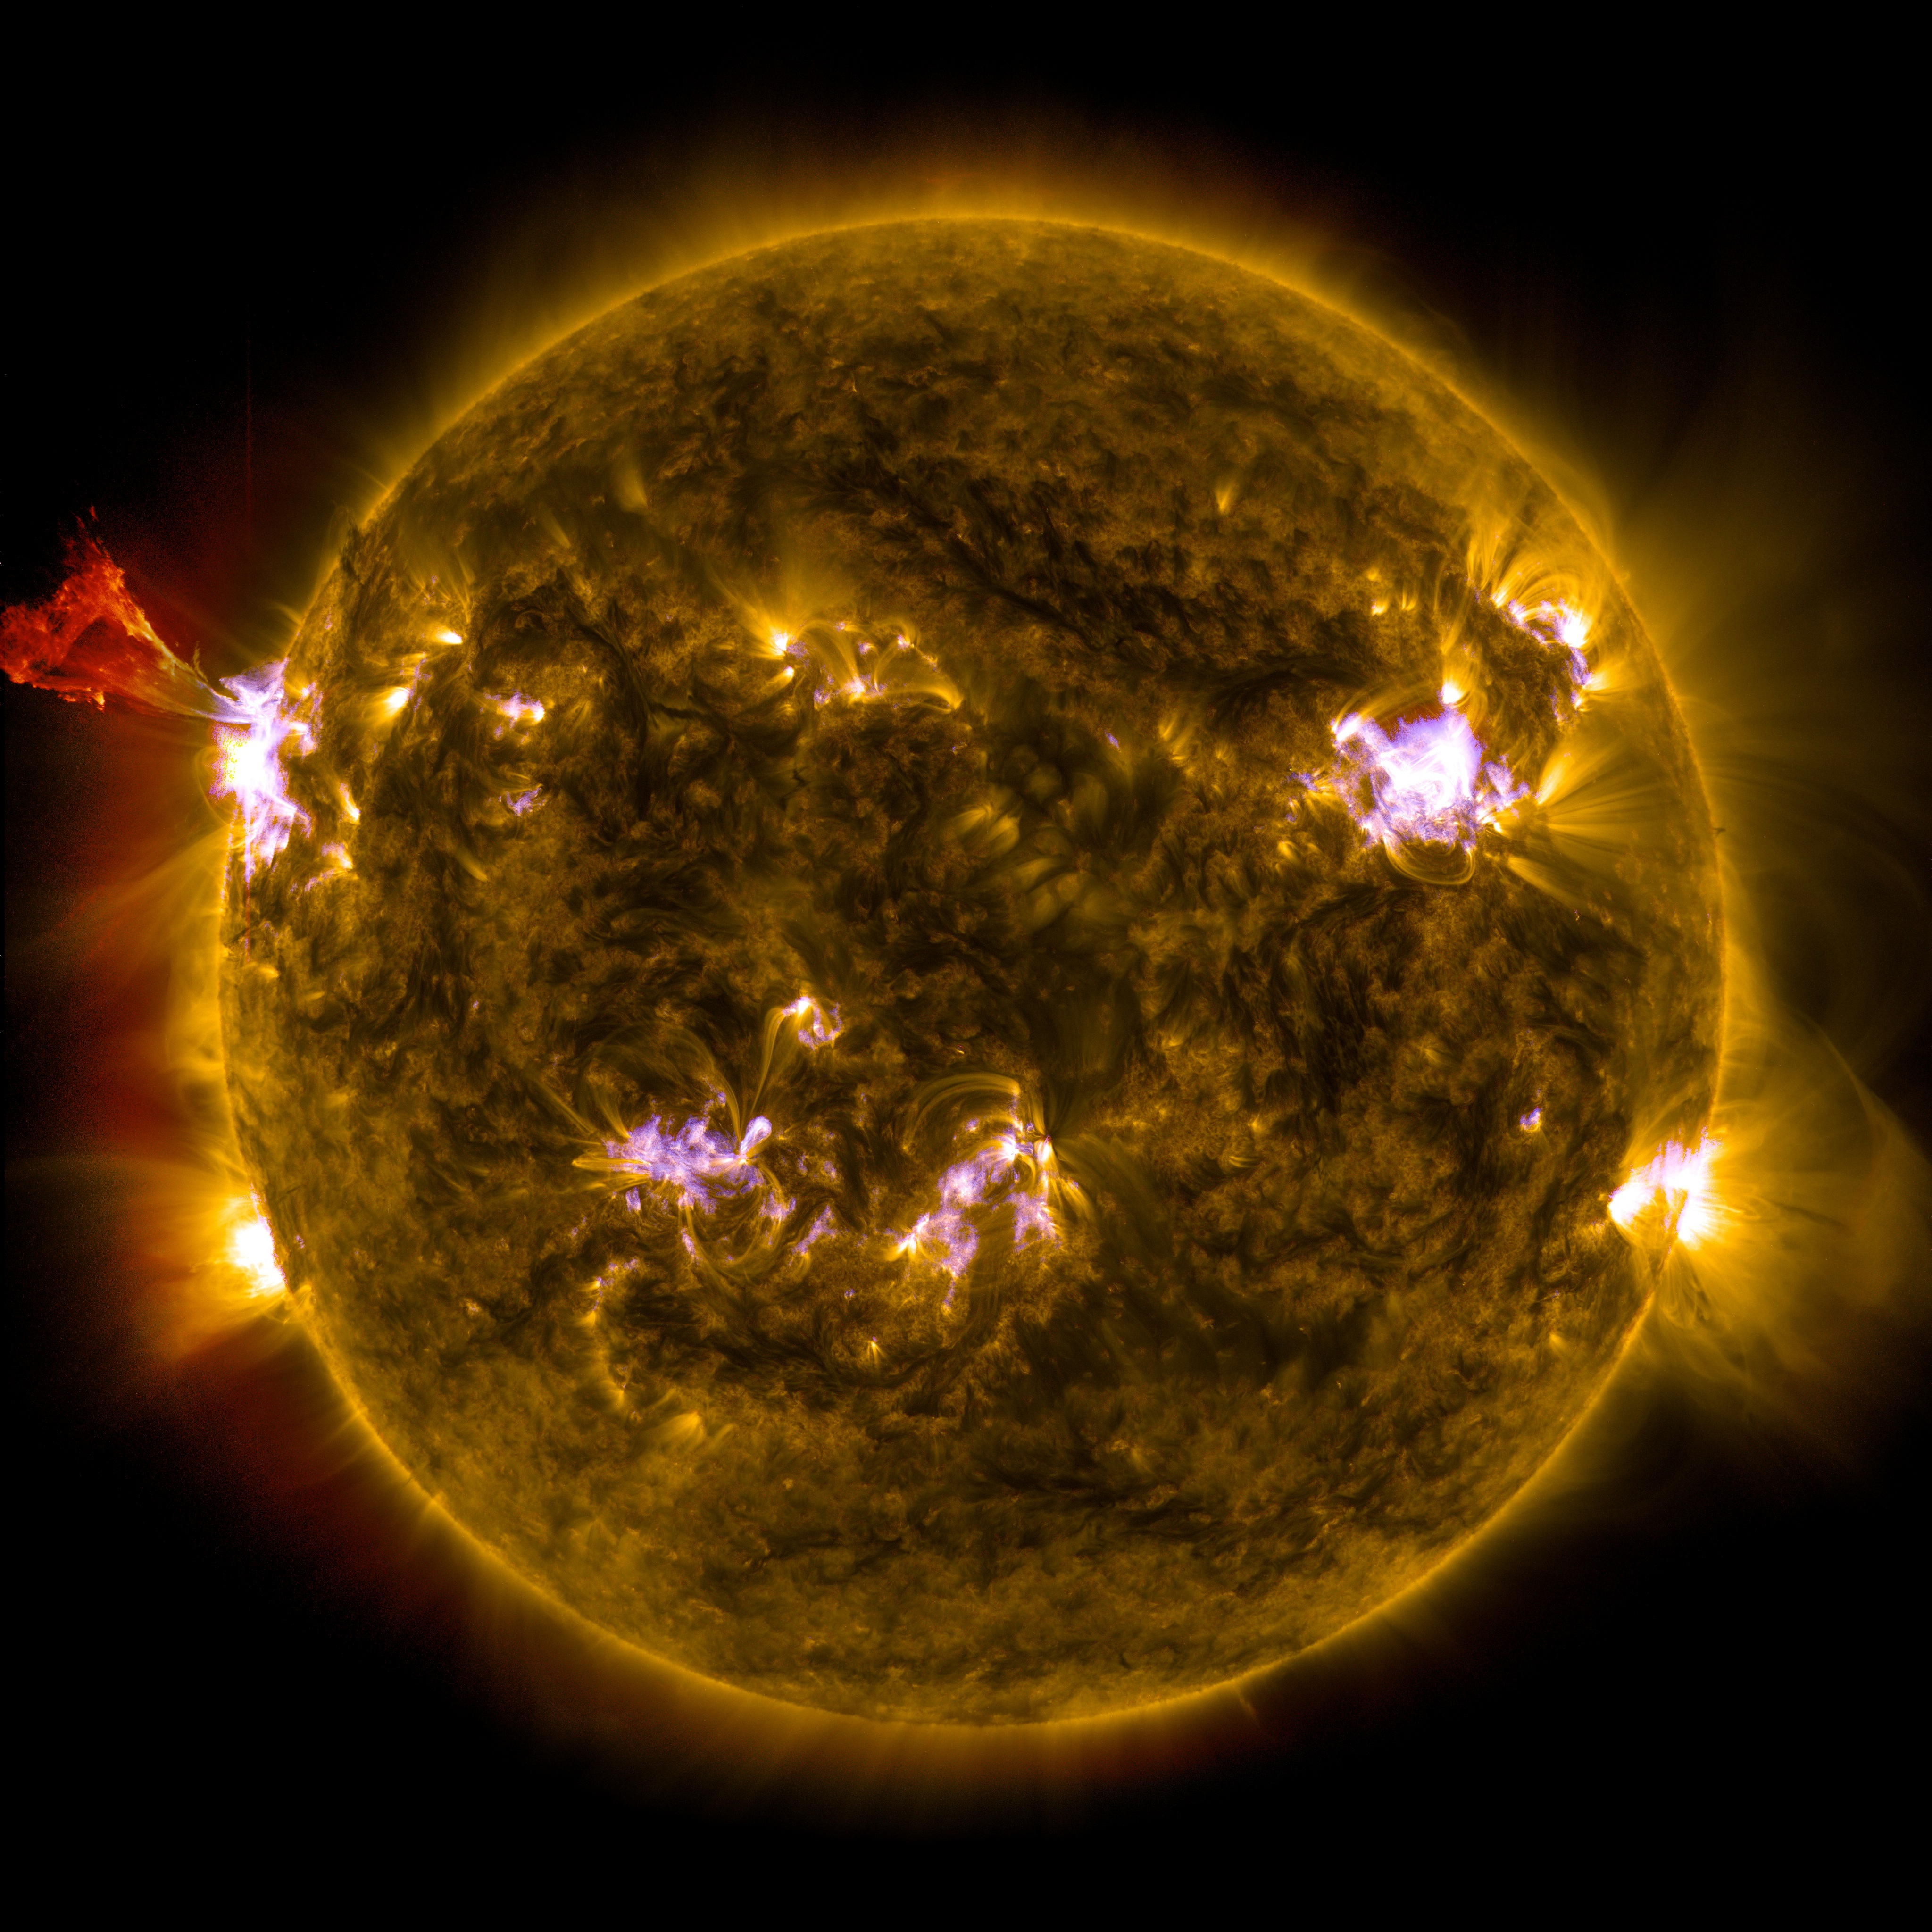

Sun Emits a Mid-Level Flare

Caption: A burst of solar material leaps off the left side of the sun in what’s known as a prominence eruption. This image combines three images from NASA’s Solar Dynamics Observatory captured on May 3, 2013, at 1:45 pm EDT, just as an M-class solar flare from the same region was subsiding. The images include light from the 131, 171 and 304 Angstrom wavelengths. --- The sun emitted a mid-level solar flare, peaking at 1:32 pm EDT on May 3, 2013. Solar flares are powerful bursts of radiation. Harmful radiation from a flare cannot pass through Earth's atmosphere to physically affect humans on the ground, however -- when intense enough -- they can disturb the atmosphere in the layer where GPS and communications signals travel. This disrupts the radio signals for as long as the flare is ongoing, and the radio blackout for this flare has already subsided. This flare is classified as an M5.7 class flare. M-class flares are the weakest flares that can still cause some space weather effects near Earth. Increased numbers of flares are quite common at the moment, since the sun's normal 11-year activity cycle is ramping up toward solar maximum, which is expected in late 2013. Updates will be provided as they are available on the flare and whether there was an associated coronal mass ejection (CME), another solar phenomenon that can send solar particles into space and affect electronic systems in satellites and on Earth.

Credit: NASA/Goddard/SDO